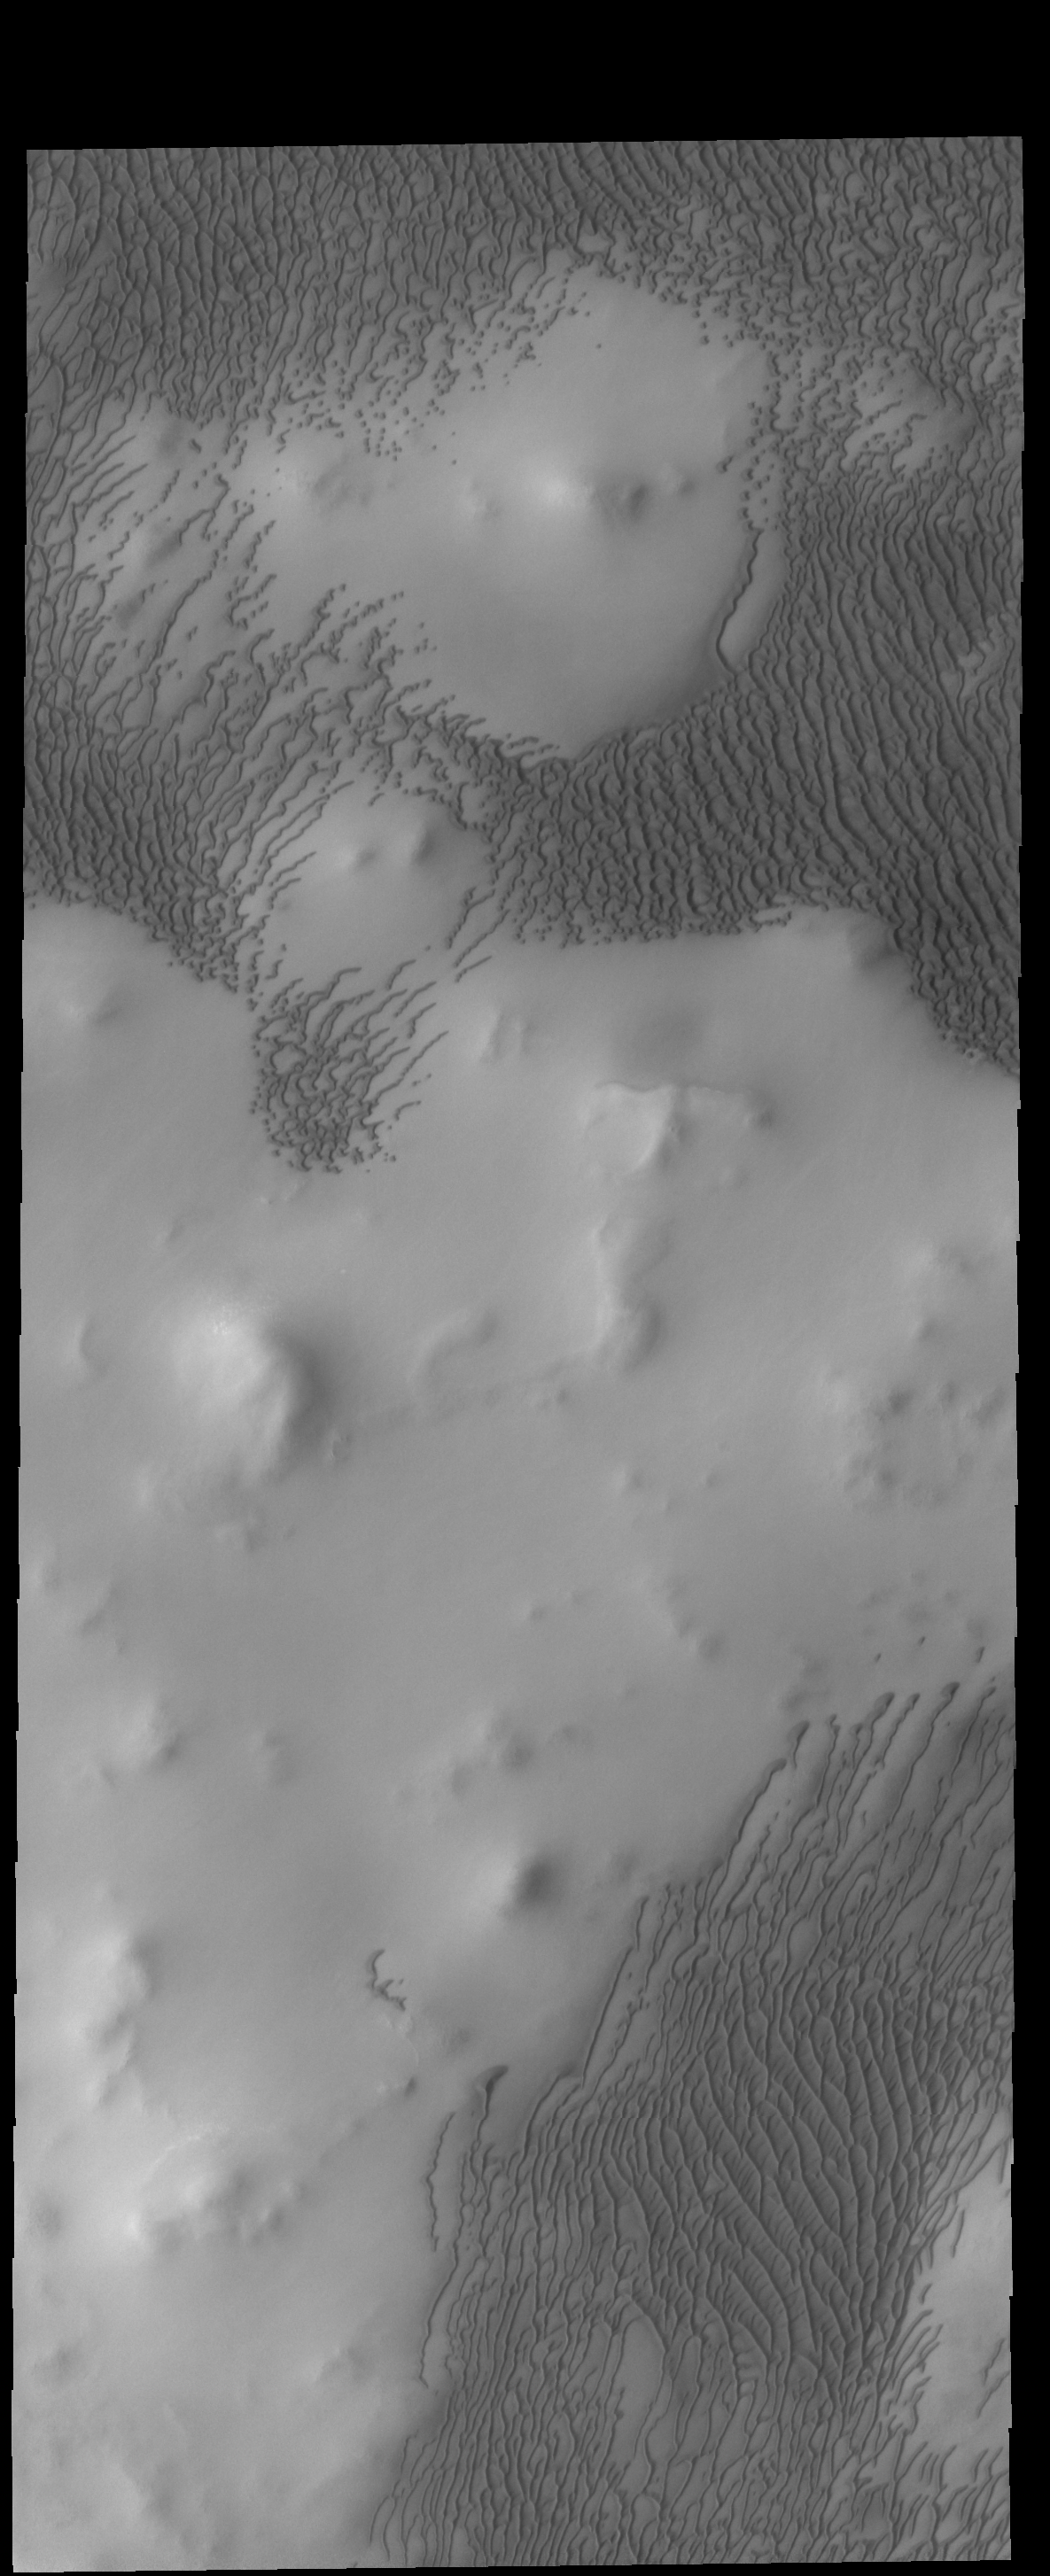

More Polar Dunes

This VIS image shows part of the large dune field called Olympia Undae. There are hills in this region, and the dunes are concentrated in the lower elevations.

Credit: NASA/JPL-Caltech/ASU